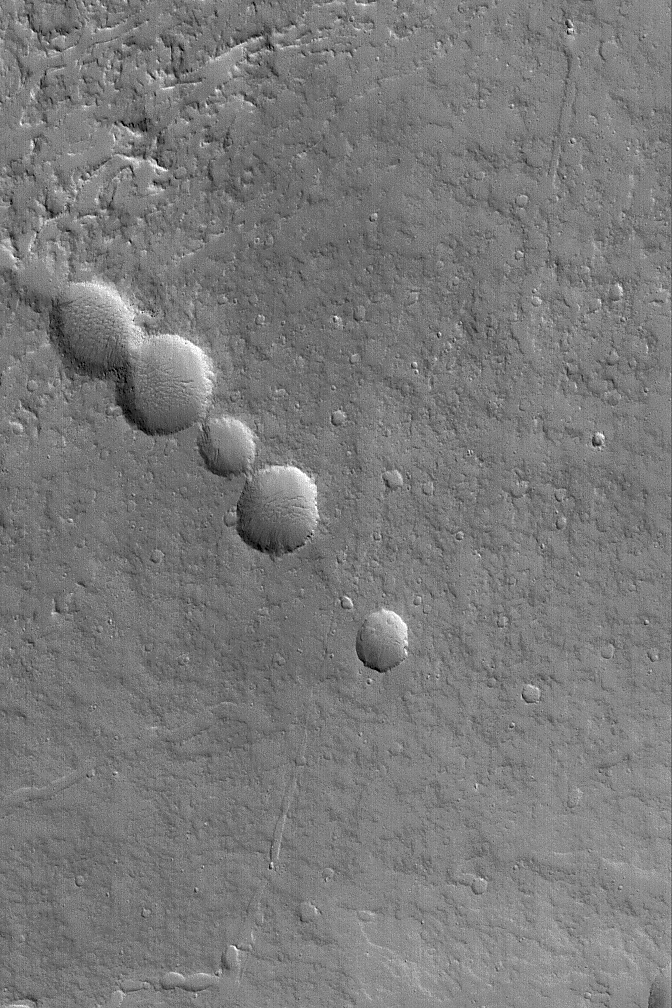

Pit Chain on Olympus

21 April 2004
This Mars Global Surveyor (MGS) Mars Orbiter Camera (MOC) image shows a chain of collapse pits on the lower northeast flank of the large martian volcano, Olympus Mons. For these to have formed, something in the subsurface must have been removed or changed volume, such as cooling lava within a subsurface lava tube or extension of the crust by faulting. These pits are located near 20.6°N, 129.4°W. The picture covers an area about 3 km (1.9 mi) across. Sunlight illuminates the scene from the lower left.

Credit: NASA/JPL/Malin Space Science Systems